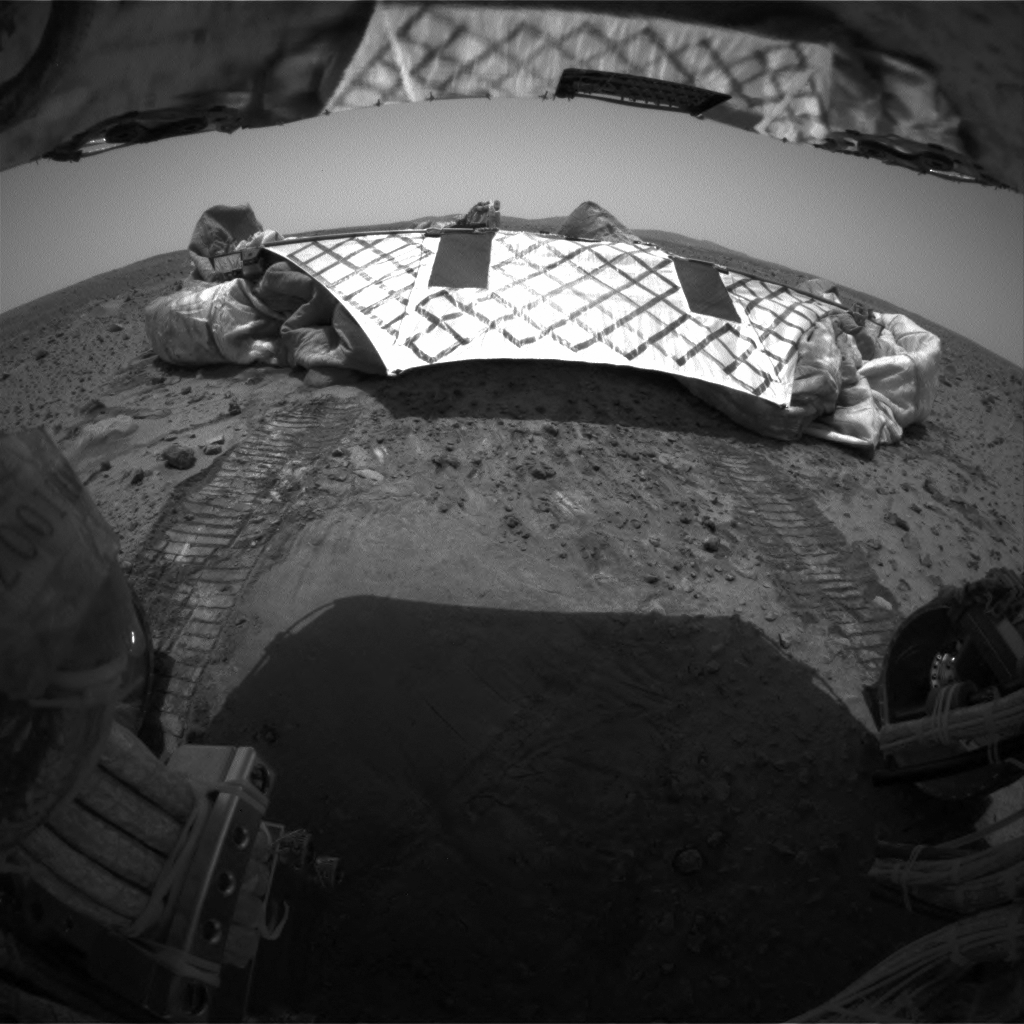

Spirit Looks Back

This image from the Mars Exploration Rover Spirit’s rear hazard identification camera shows the rover’s hind view of the lander platform, its nest for the past 12 sols, or martian days. The rover is approximately 1 meter (3 feet) in front of the airbag-cushioned lander, facing northwest. Note the tracks left in the martian soil by the rovers’ wheels, all six of which have rolled off the lander. This is the first time the rover has touched martian soil.

Credit: NASA/JPL